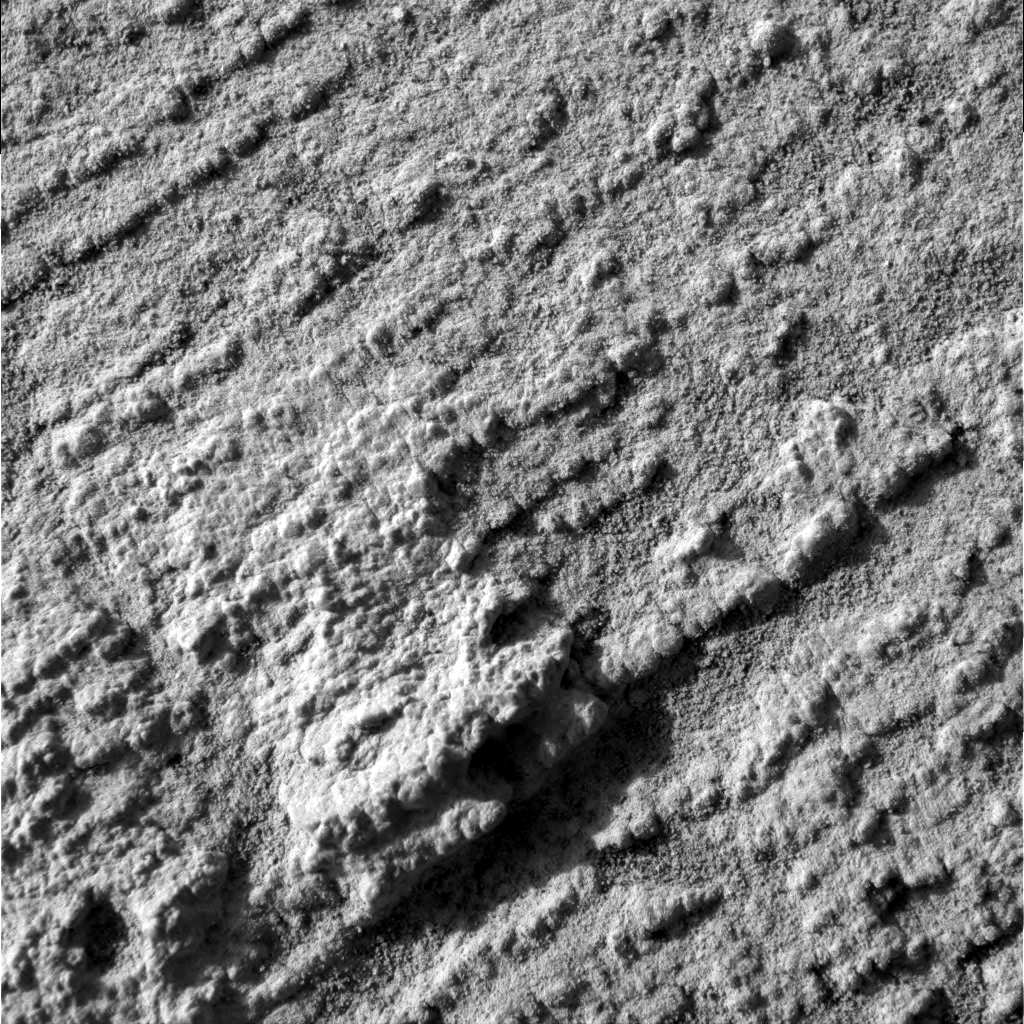

Fleshing out “Flatrock”

This microscopic image of “Flatrock,” taken on the Mars Exploration Rover Opportunity’s 43rd sol on Mars, is representative of the science team’s goal at the rock outcrop under investigation at Meridiani Planum.

Having already studied target areas starting at the extreme east of the outcrop, Opportunity has made its way westward and is now surveying the “Slickrock” neighborhood that includes “Flatrock.” The team is using Opportunity’s arsenal of scientific instruments to understand two fundamental things that characterize the outcrop: the detailed layering of the rocks and their chemical composition.

In keeping with the mission’s objective to expose martian history through a thorough examination of the rocks, this image illustrates the very fine layered nature of “Flatrock,” which preserve a record of sediment accumulation that occurred long ago. Layers are only a few millimeters thick and are accentuated by a distinctive mineral composition that makes them more resistant to erosion. The crystal casts, or vugs, seen so prominently in the beds at “El Capitan” do not occur in this rock.

“Flatrock” was chosen as a target for the rock abrasion tool and subsequent detailed chemical analysis to help the science team build a more complete understanding of how the beds exposed in this crater originated. After careful diagnostic analysis of a failure to successfully grind on sol 42, the rock abrasion tool is ready to make its second attempt on “Flatrock.”

Credit: NASA/JPL/Cornell/US Geological Survey